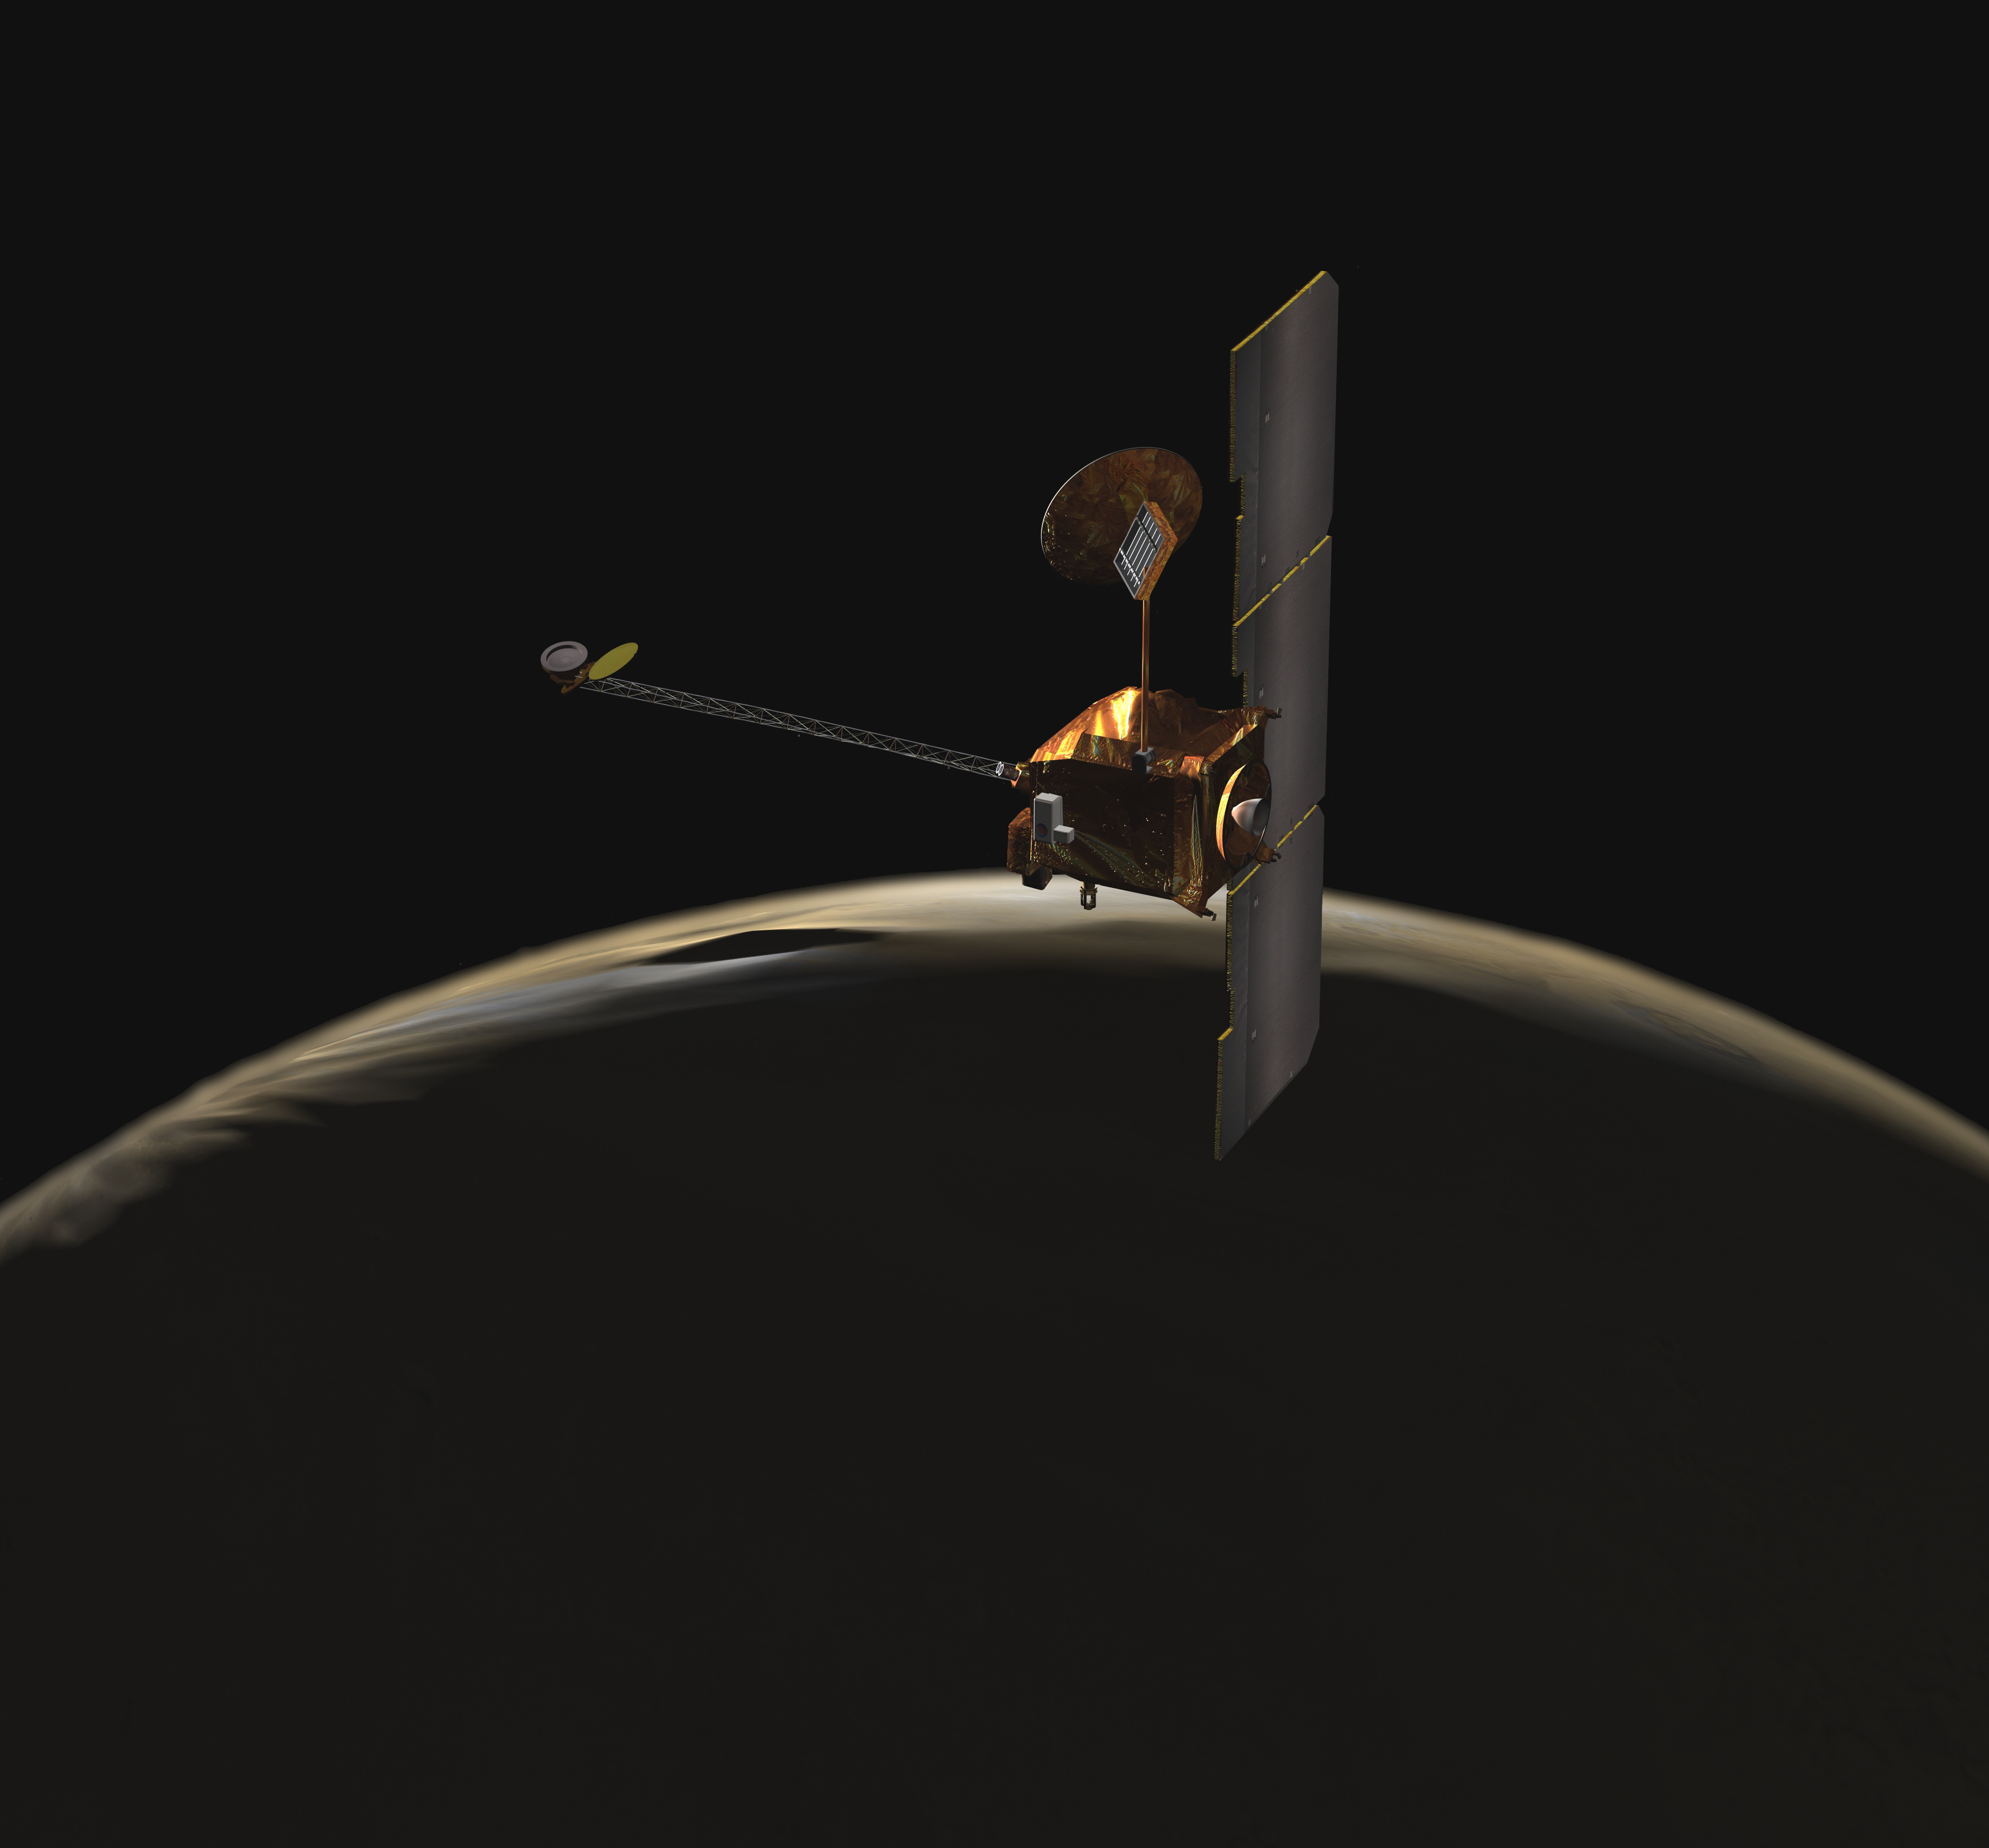

Odyssey over Martian Sunrise (Artist’s Concept)

NASA’s Mars Odyssey spacecraft passes above a portion of the planet that is rotating into the sunlight in this artist’s concept illustration.

The spacecraft has been orbiting Mars since October 24, 2001.

NASA’s Jet Propulsion Laboratory manages the Mars Odyssey mission for the NASA Office of Space Science, Washington, D.C. Investigators at Arizona State University in Tempe, the University of Arizona in Tucson, and NASA’s Johnson Space Center, Houston, operate the science instruments. The gamma-ray spectrometer was provided by the University of Arizona in collaboration with the Russian Aviation and Space Agency and Institute for Space Research, which provided the high-energy neutron detector, and the Los Alamos National Laboratories, New Mexico, which provided the neutron spectrometer. Lockheed Martin Space Systems, Denver, is the prime contractor for the project, and developed and built the orbiter. Mission operations are conducted jointly from Lockheed Martin and from JPL, a division of the California Institute of Technology in Pasadena.

Credit: NASA/JPL